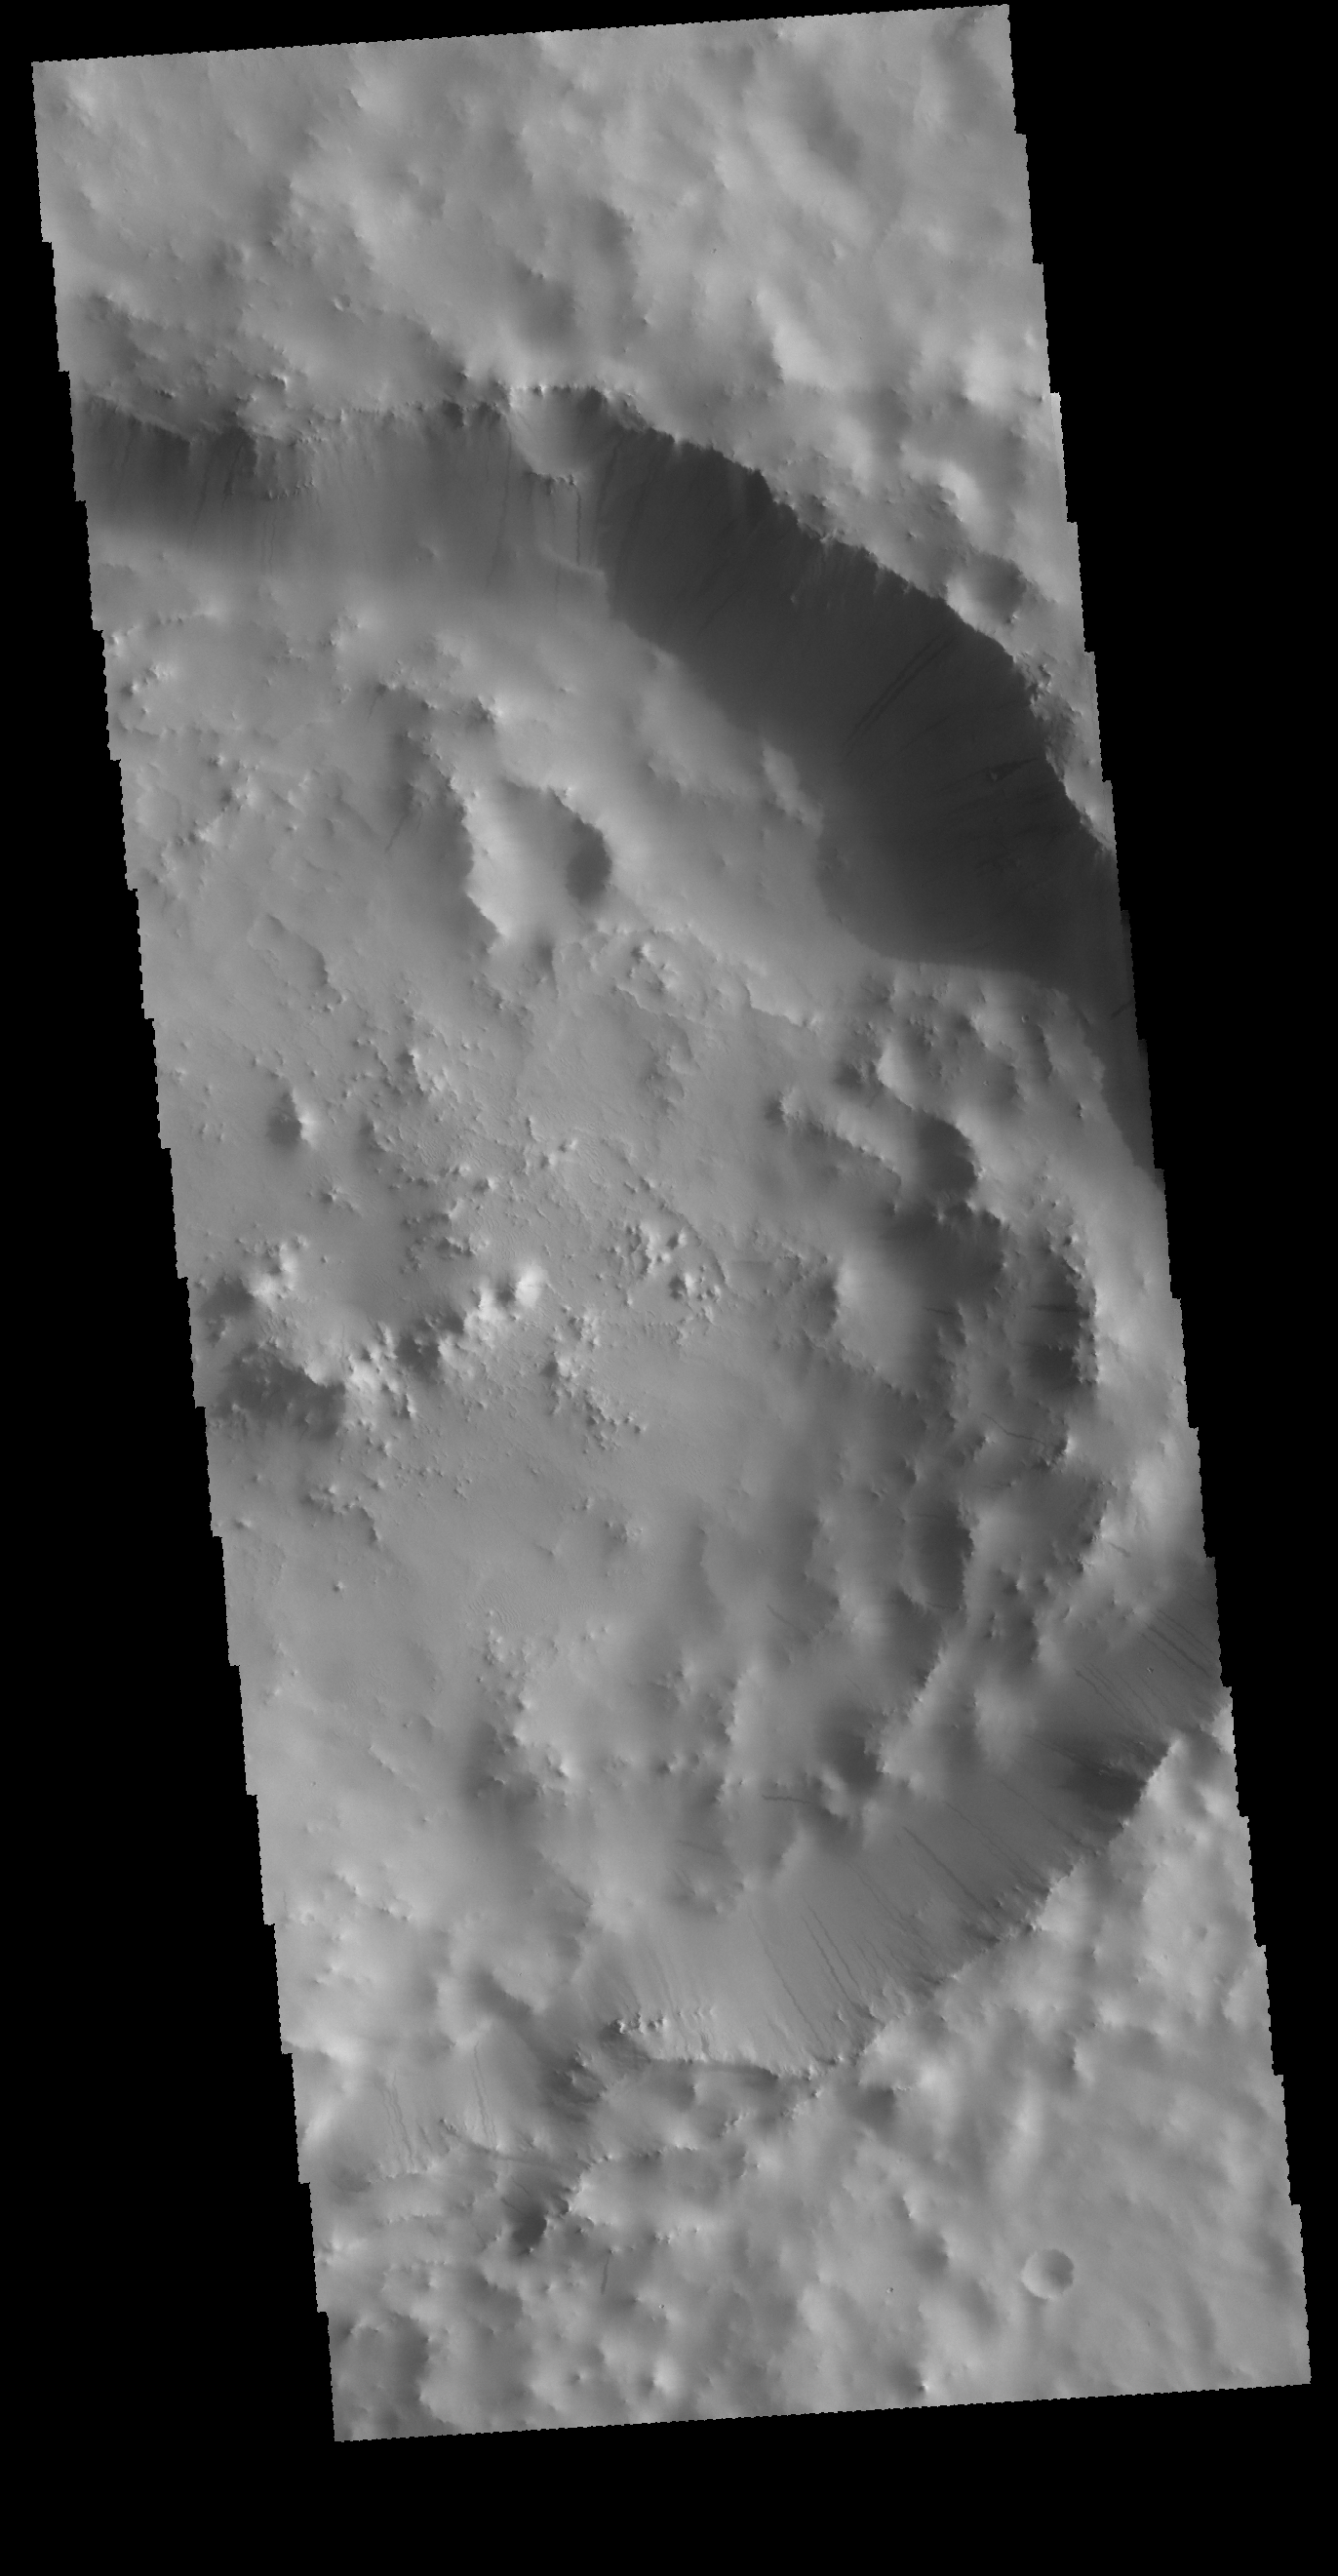

Dark Slope Streaks

Today’s image shows an unnamed crater in Terra Sabaea. There are numerous dark streaks visible on the inner rim of the crater. These streaks are thought to form due to down slope movement of a rock or other material which removes or disturbs the surface dust revealing the darker rock surface.

Credit: NASA/JPL-Caltech/ASU